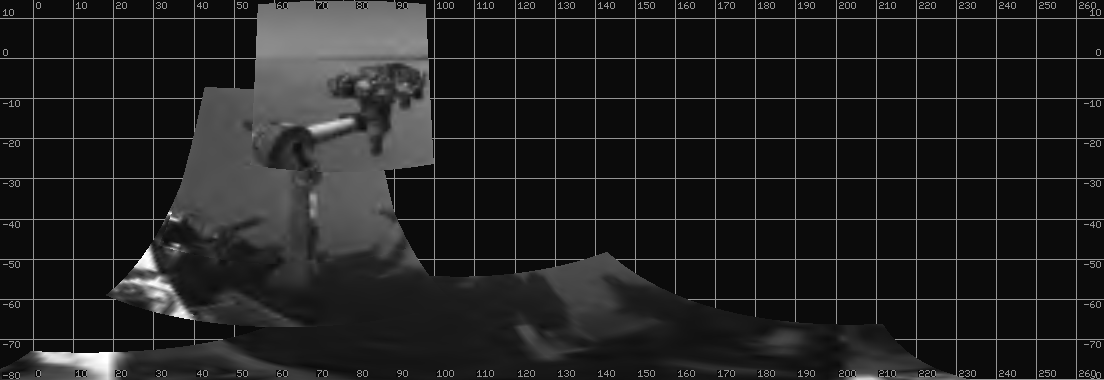

Curiosity Extends Arm for First Time on Mars

NASA’s Mars rover Curiosity extended its robotic arm on Aug. 20, 2012, for the first time on Mars and used its Navigation Camera (Navcam) to capture this view of the extended arm.

The view is a mosaic of low-resolution thumbnail images returned to Earth a few hours after the activity on Mars. Higher resolution versions were to follow.

The 7-foot-long (2.1-meter-long) arm maneuvers a turret of tools including a camera, a drill, a spectrometer, a scoop and mechanisms for sieving and portioning samples of powdered rock and soil.

Numbers around the edge are degrees of the compass and degrees below or above horizontal.

Curiosity landed on Mars two weeks ago to begin a two-year mission using 10 instruments to assess whether a carefully chosen study area inside Gale Crater has ever offered environmental conditions favorable for microbial life.

JPL, a division of the California Institute of Technology, Pasadena, manages the Mars Science Laboratory Project, including Curiosity, for NASA’s Science Mission Directorate, Washington. JPL designed and built the rover. The Space Division of MDA Information Systems Inc. built the robotic arm in Pasadena.

Credit: NASA/JPL-Caltech